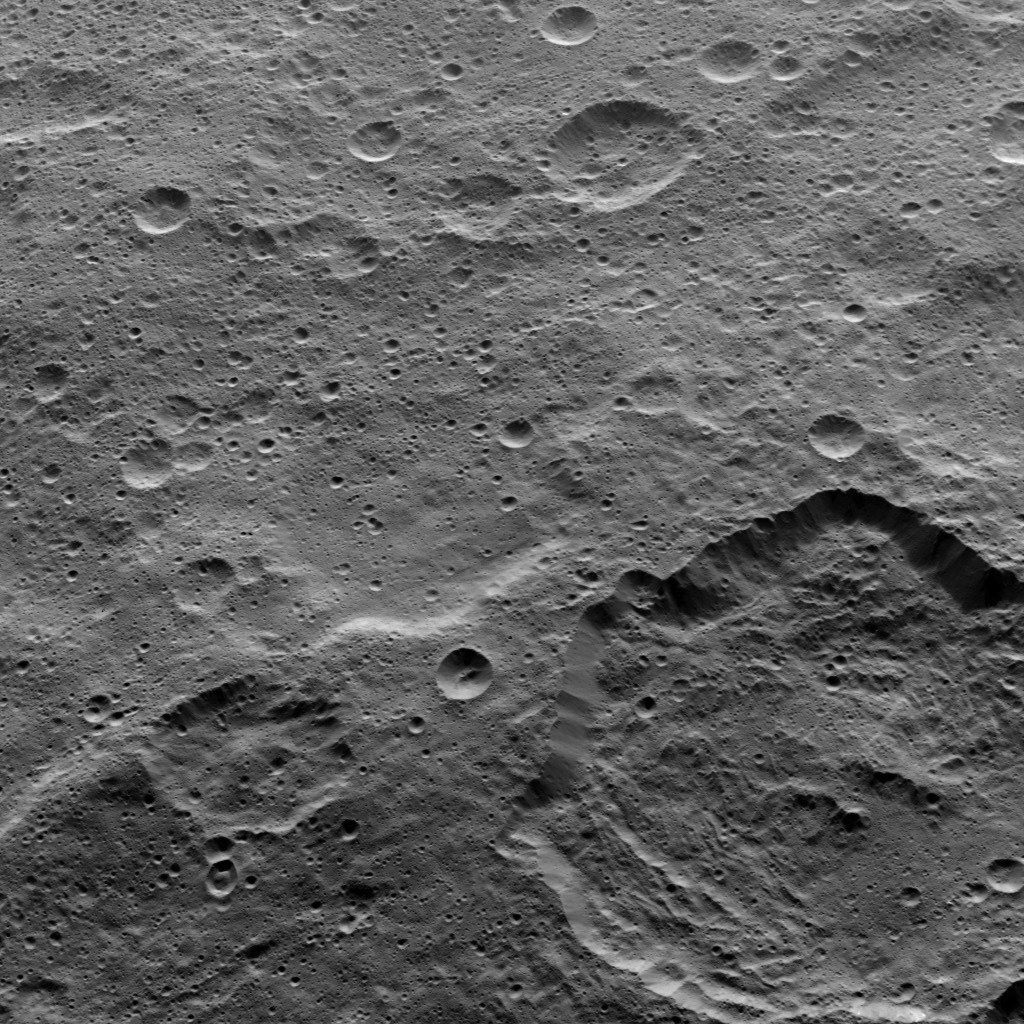

Dawn HAMO Image 80

This view from NASA’s Dawn spacecraft shows Toharu crater (55 miles or 88 kilometers wide) at lower right.

Dawn took this image on Oct. 18, 2015, from an altitude of 915 miles (1,470 kilometers). It has a resolution of 450 feet (140 meters) per pixel.

Dawn’s mission is managed by JPL for NASA’s Science Mission Directorate in Washington. Dawn is a project of the directorate’s Discovery Program, managed by NASA’s Marshall Space Flight Center in Huntsville, Alabama. UCLA is responsible for overall Dawn mission science. Orbital ATK, Inc., in Dulles, Virginia, designed and built the spacecraft. The German Aerospace Center, the Max Planck Institute for Solar System Research, the Italian Space Agency and the Italian National Astrophysical Institute are international partners on the mission team.

Credit: NASA/JPL-Caltech/UCLA/MPS/DLR/IDA